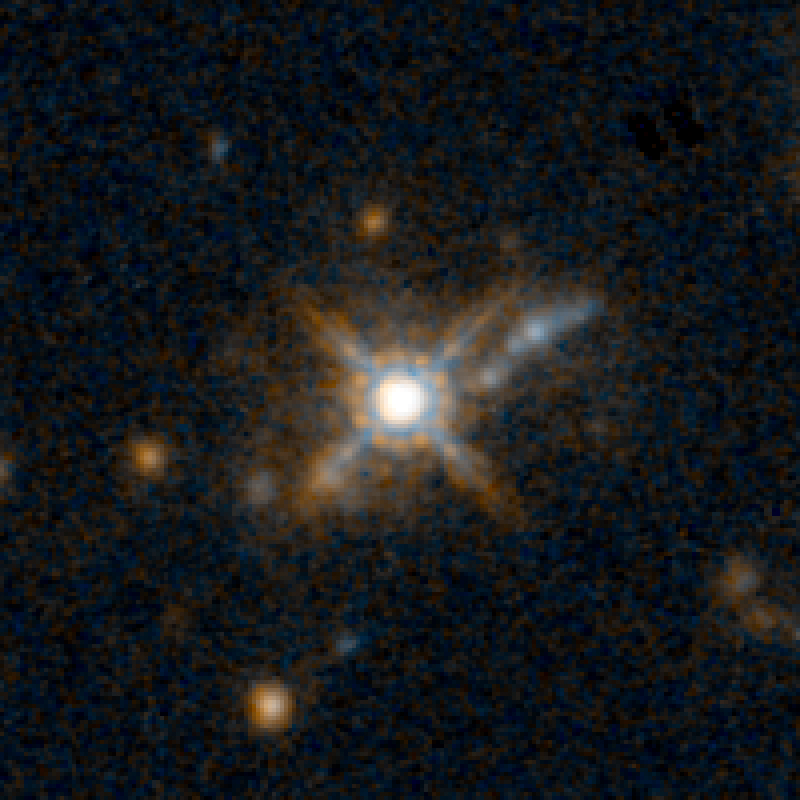

QSO F2M 1427 HST Image

Object Name: F2M 1427
Object Description: Dust-Reddened Quasars
Instrument: HST/WFC3/IR
Filters: F105W (Y), and F160W (H)

This image is a composite of separate exposures acquired by the WFC3 instruments on the Hubble Space Telescope. Several filters were used to sample broad wavelength ranges. The color results from assigning different hues (colors) to each monochromatic (grayscale) image associated with an individual filter. In this case, the assigned colors are: Blue: F105W (Y) Orange: F160W (H)

Credit: NASA, ESA, and E. Glikman (Middlebury College, Vermont)